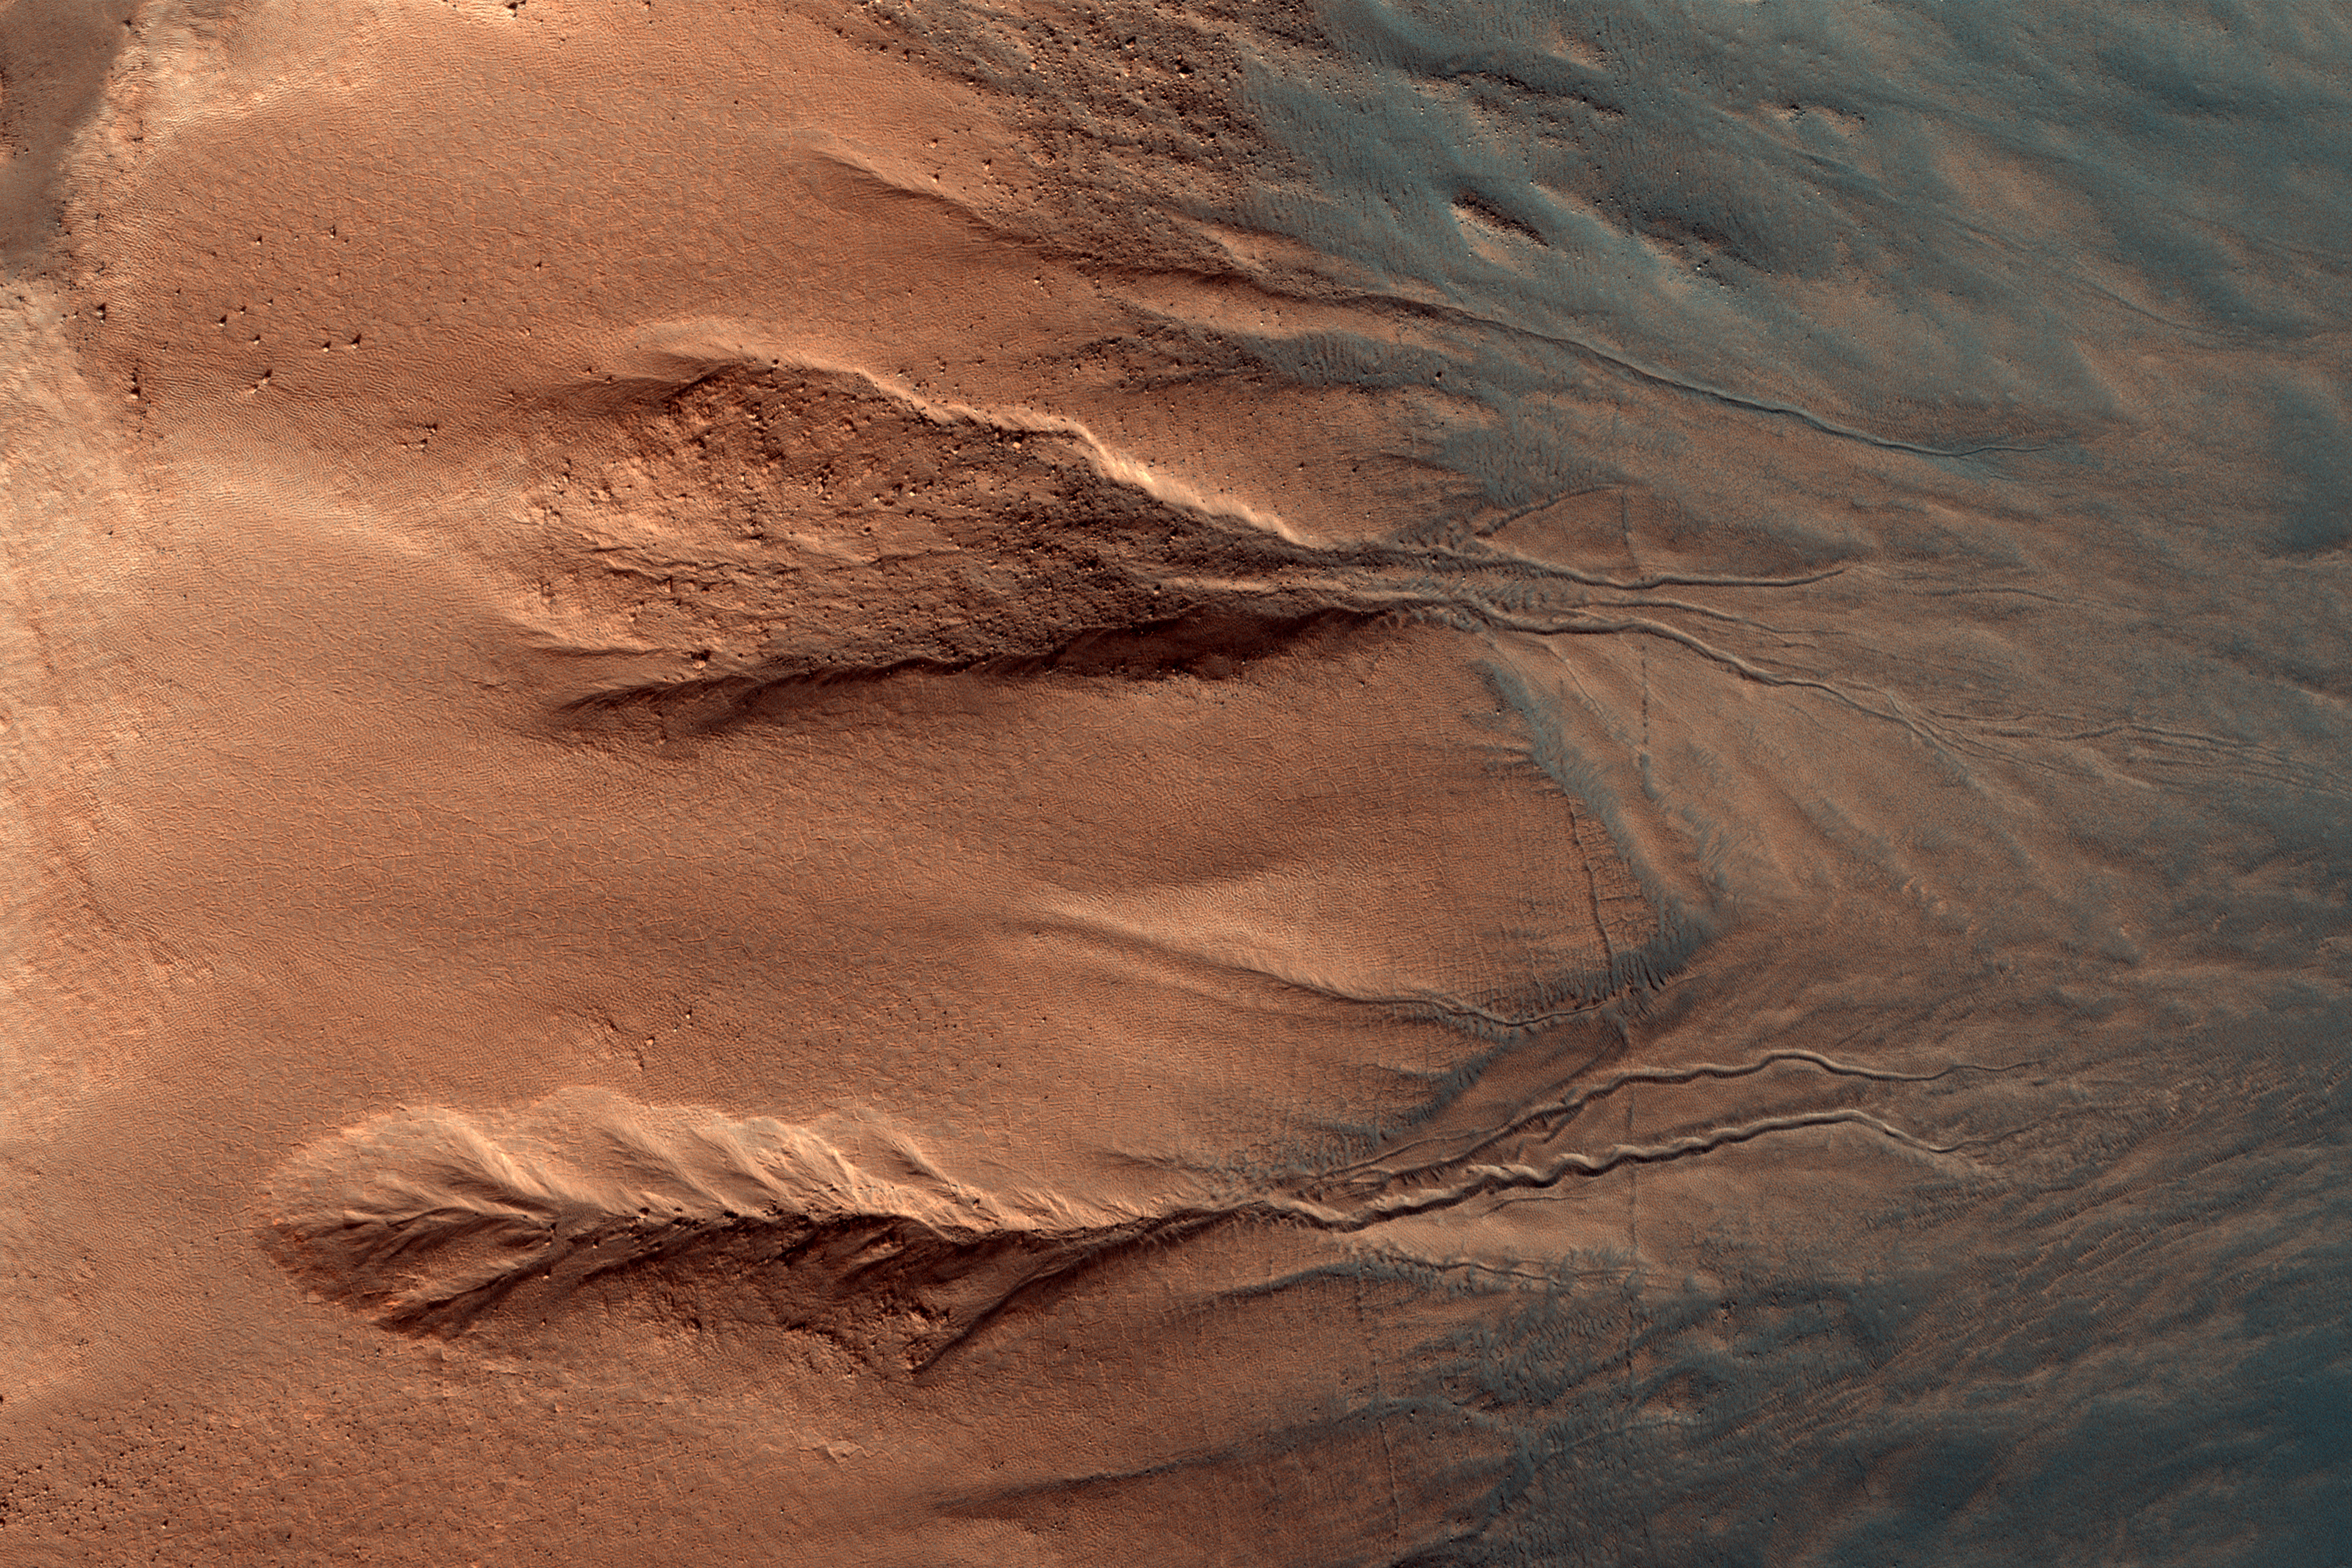

The Contrasting Colors of Crater Dunes and Gullies

Gullies are relatively common features in the steep slopes of crater walls, possibly formed by dry mass movement, movement of carbon dioxide frost, or perhaps the melting of ground ice.

This example shows a section of crater wall from the rocky crater rim at the far left of the image, down to the dark dusty dunes on the crater floor in the bottom right. (North is to the left.) The rock of the crater walls shows up deep orange, and the sandy deposits on the crater floor and the base of the crater walls appear blue. The sand isn’t really blue; the different colors in this image represent different material compositions.

The gullies in this image have two main sections: a scalloped alcove at the top of the gully (left/center), and defined channel sections further down the crater wall (right/center). Material from the alcove will have traveled down the channel to the crater floor. This normally forms a third section to a typical gully, a debris fan. Fans commonly visible at the base of gullies are not obvious in this example however, as the wind blown sediments (blue) have covered the crater floor after gully formation.

The University of Arizona, Tucson, operates HiRISE, which was built by Ball Aerospace & Technologies Corp., Boulder, Colo. NASA’s Jet Propulsion Laboratory, a division of Caltech in Pasadena, California, manages the Mars Reconnaissance Orbiter Project for NASA’s Science Mission Directorate, Washington.

Credit: NASA/JPL-Caltech/Univ. of Arizona